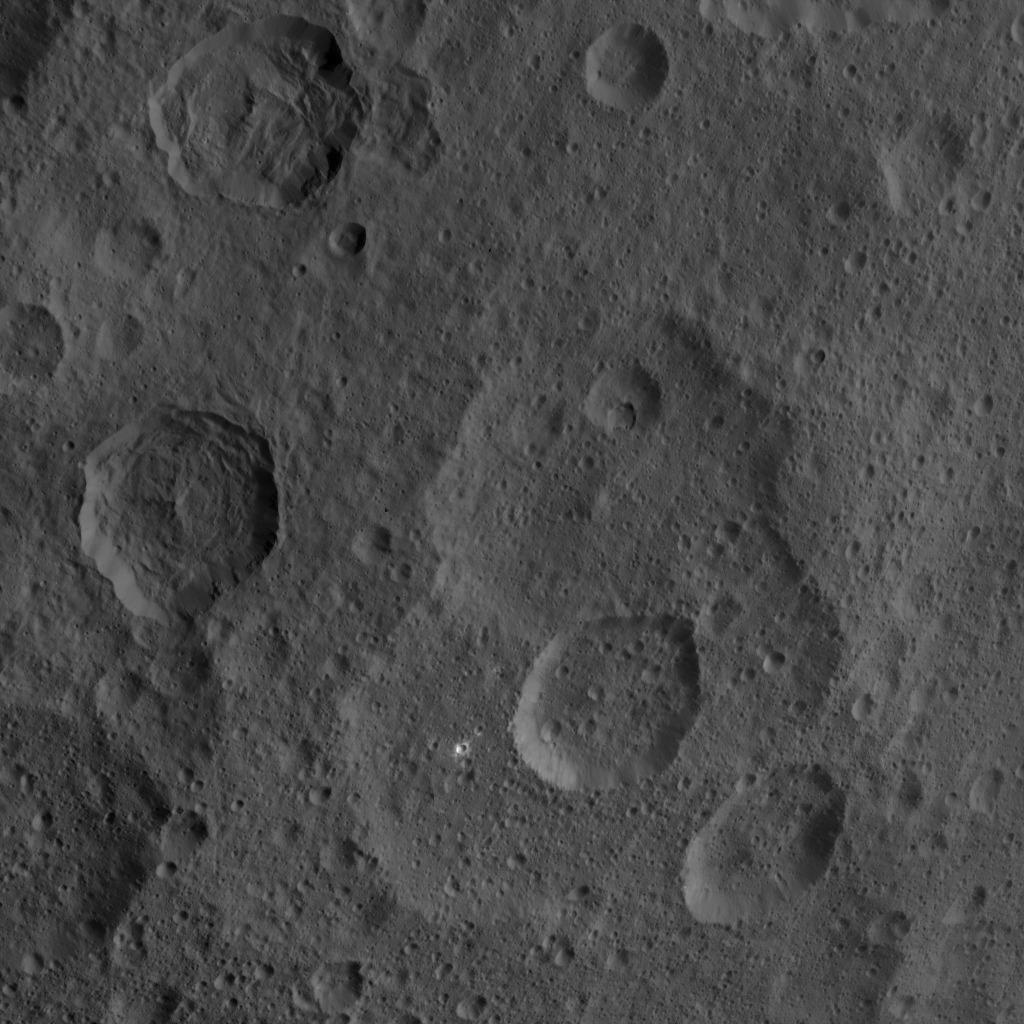

Dawn HAMO Image 41

This image, taken by NASA’s Dawn spacecraft, shows a portion of the northern hemisphere of dwarf planet Ceres from an altitude of 915 miles (1,470 kilometers). The image was taken on Sept. 21, 2015, and has a resolution of 450 feet (140 meters) per pixel.

Dawn’s mission is managed by JPL for NASA’s Science Mission Directorate in Washington. Dawn is a project of the directorate’s Discovery Program, managed by NASA’s Marshall Space Flight Center in Huntsville, Alabama. UCLA is responsible for overall Dawn mission science. Orbital ATK, Inc., in Dulles, Virginia, designed and built the spacecraft. The German Aerospace Center, the Max Planck Institute for Solar System Research, the Italian Space Agency and the Italian National Astrophysical Institute are international partners on the mission team.

Credit: NASA/JPL-Caltech/UCLA/MPS/DLR/IDA